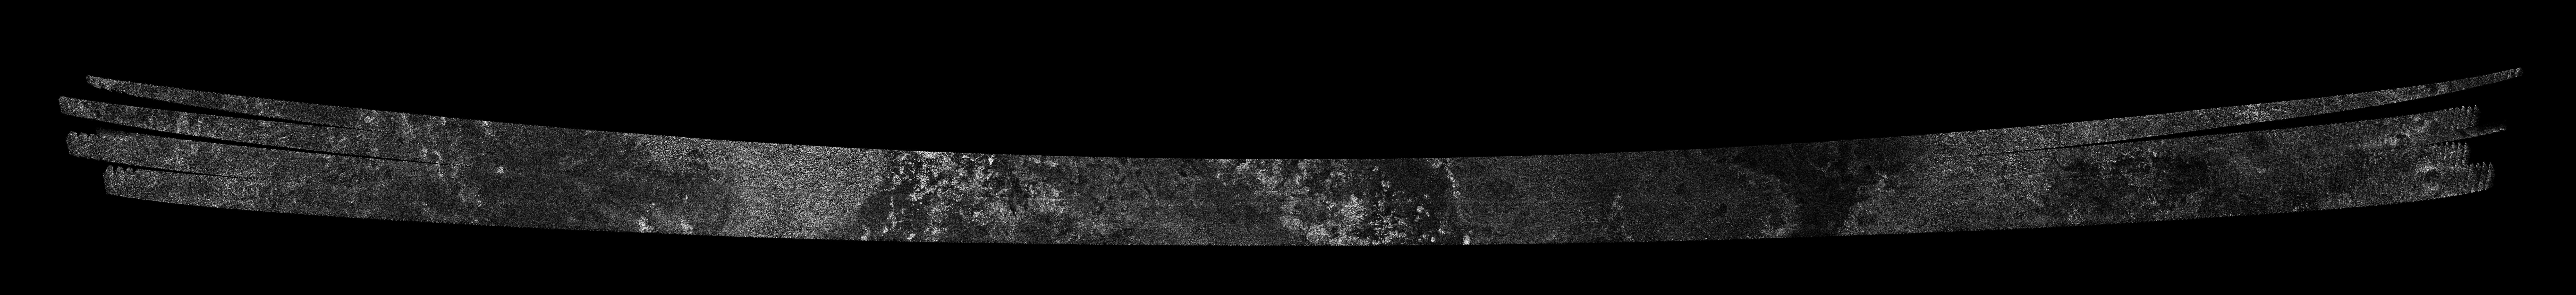

Titan Radar Swath (T-59 Flyby – July. 24, 2009)

This image was obtained by NASA’s Cassini radar instrument during a flyby on July 24, 2009. Southern High Latitudes on Titan’s Anti-Saturn hemisphere. The radar antenna was pointing toward Titan at an altitude of 955 kilometers (593 miles) during the closest approach.

The radar antenna was pointing toward Titan at a 955 km altitude at the closest approach.

The image has been processed with a resolution of 128 pixels/deg.

The Cassini-Huygens mission is a cooperative project of NASA, the European Space Agency and the Italian Space Agency. The Jet Propulsion Laboratory, a division of the California Institute of Technology in Pasadena, manages the mission for NASA’s Science Mission Directorate. The Cassini orbiter was designed, developed and assembled at JPL. The radar instrument was built by JPL and the Italian Space Agency, working with team members from the United States and several European countries.

Credit: NASA/JPL-Caltech/ASI